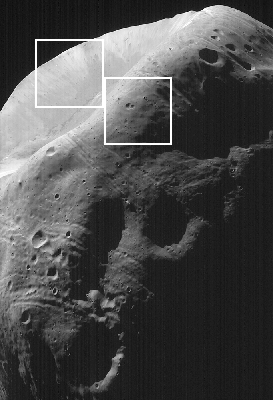

High-Resolution MOC Image of Phobos with Graphics Overlay

This image of Phobos, the inner and larger of the two moons of Mars, was taken by the Mars Global Surveyor on August 19, 1998. The white boxes indicate the location of the subframes or close-ups: that on the left is C and that on the right is D. Each box is 1.92 kilometers (1.19 miles) square. The image shows several new features of this lumpy moon — features that are associated with the prominent crater seen in the upper left quarter of the image. This is the largest crater on Phobos, Stickney, 10 kilometers (6 miles) in diameter. Individual boulders are visible on the near rim of the crater (D), and are presumed to be ejecta blocks from the impact that formed Stickney. Some of these boulders are enormous – more than 50 meters (160 feet) across. Also crossing at and near the rim of Stickney are shallow, elongated depressions called grooves. This crater is nearly half the size of Phobos and these grooves may be fractures caused by its formation. The far wall of the crater shows lighter and darker streaks going down the slopes (C). Phobos was observed by both the Mars Orbiter Camera (MOC) and Thermal Emission Spectrometer (TES). This image is one of the highest resolution images (4 meters or 13 feet per picture element or pixel) ever obtained of the Martian satellite.

Malin Space Science Systems, Inc. and the California Institute of Technology built the MOC using spare hardware from the Mars Observer mission. MSSS operates the camera from its facilities in San Diego, CA. The Thermal Emission Spectrometer is operated by Arizona State University and was built by Raytheon Santa Barbara Remote Sensing. The Jet Propulsion Laboratory’s Mars Surveyor Operations Project operates the Mars Global Surveyor spacecraft with its industrial partner, Lockheed Martin Astronautics, from facilities in Pasadena, CA and Denver, CO.

Credit: NASA/JPL/Malin Space Science Systems